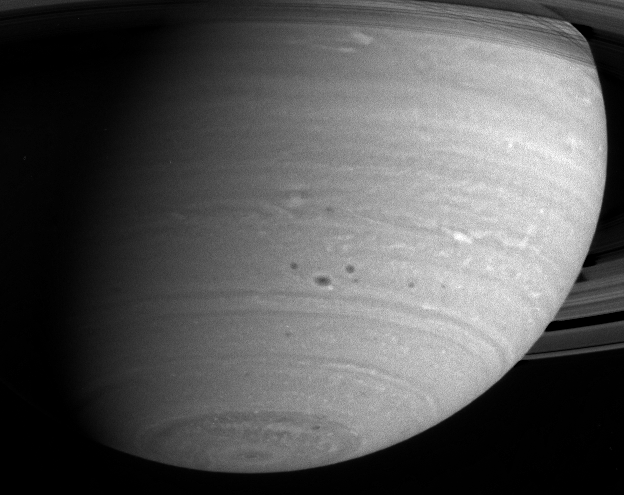

Storms in Saturn’s Atmosphere

This close-up of Saturn’s southern hemisphere shows several dark spots huddled in the mid-latitude region. The largest of these spots is about 3,000 kilometers (1,860 miles) across, or about as wide as Japan is long. Also visible are light-colored, lacy cloud patterns indicative of atmospheric turbulence. The image was taken with the Cassini narrow angle camera through a near-infrared filter on May 7, 2004, from a distance of 28.2 million kilometers (17.5 million miles) from Saturn. Image scale is 168 kilometers (104 miles) per pixel. The image has been contrast-enhanced to aid visibility.

The Cassini-Huygens mission is a cooperative project of NASA, the European Space Agency and the Italian Space Agency. The Jet Propulsion Laboratory, a division of the California Institute of Technology in Pasadena, manages the Cassini-Huygens mission for NASA’s Office of Space Science, Washington, D.C. The Cassini orbiter and its two onboard cameras, were designed, developed and assembled at JPL. The imaging team is based at the Space Science Institute, Boulder, Colo.

Credit: NASA/JPL/Space Science Institute